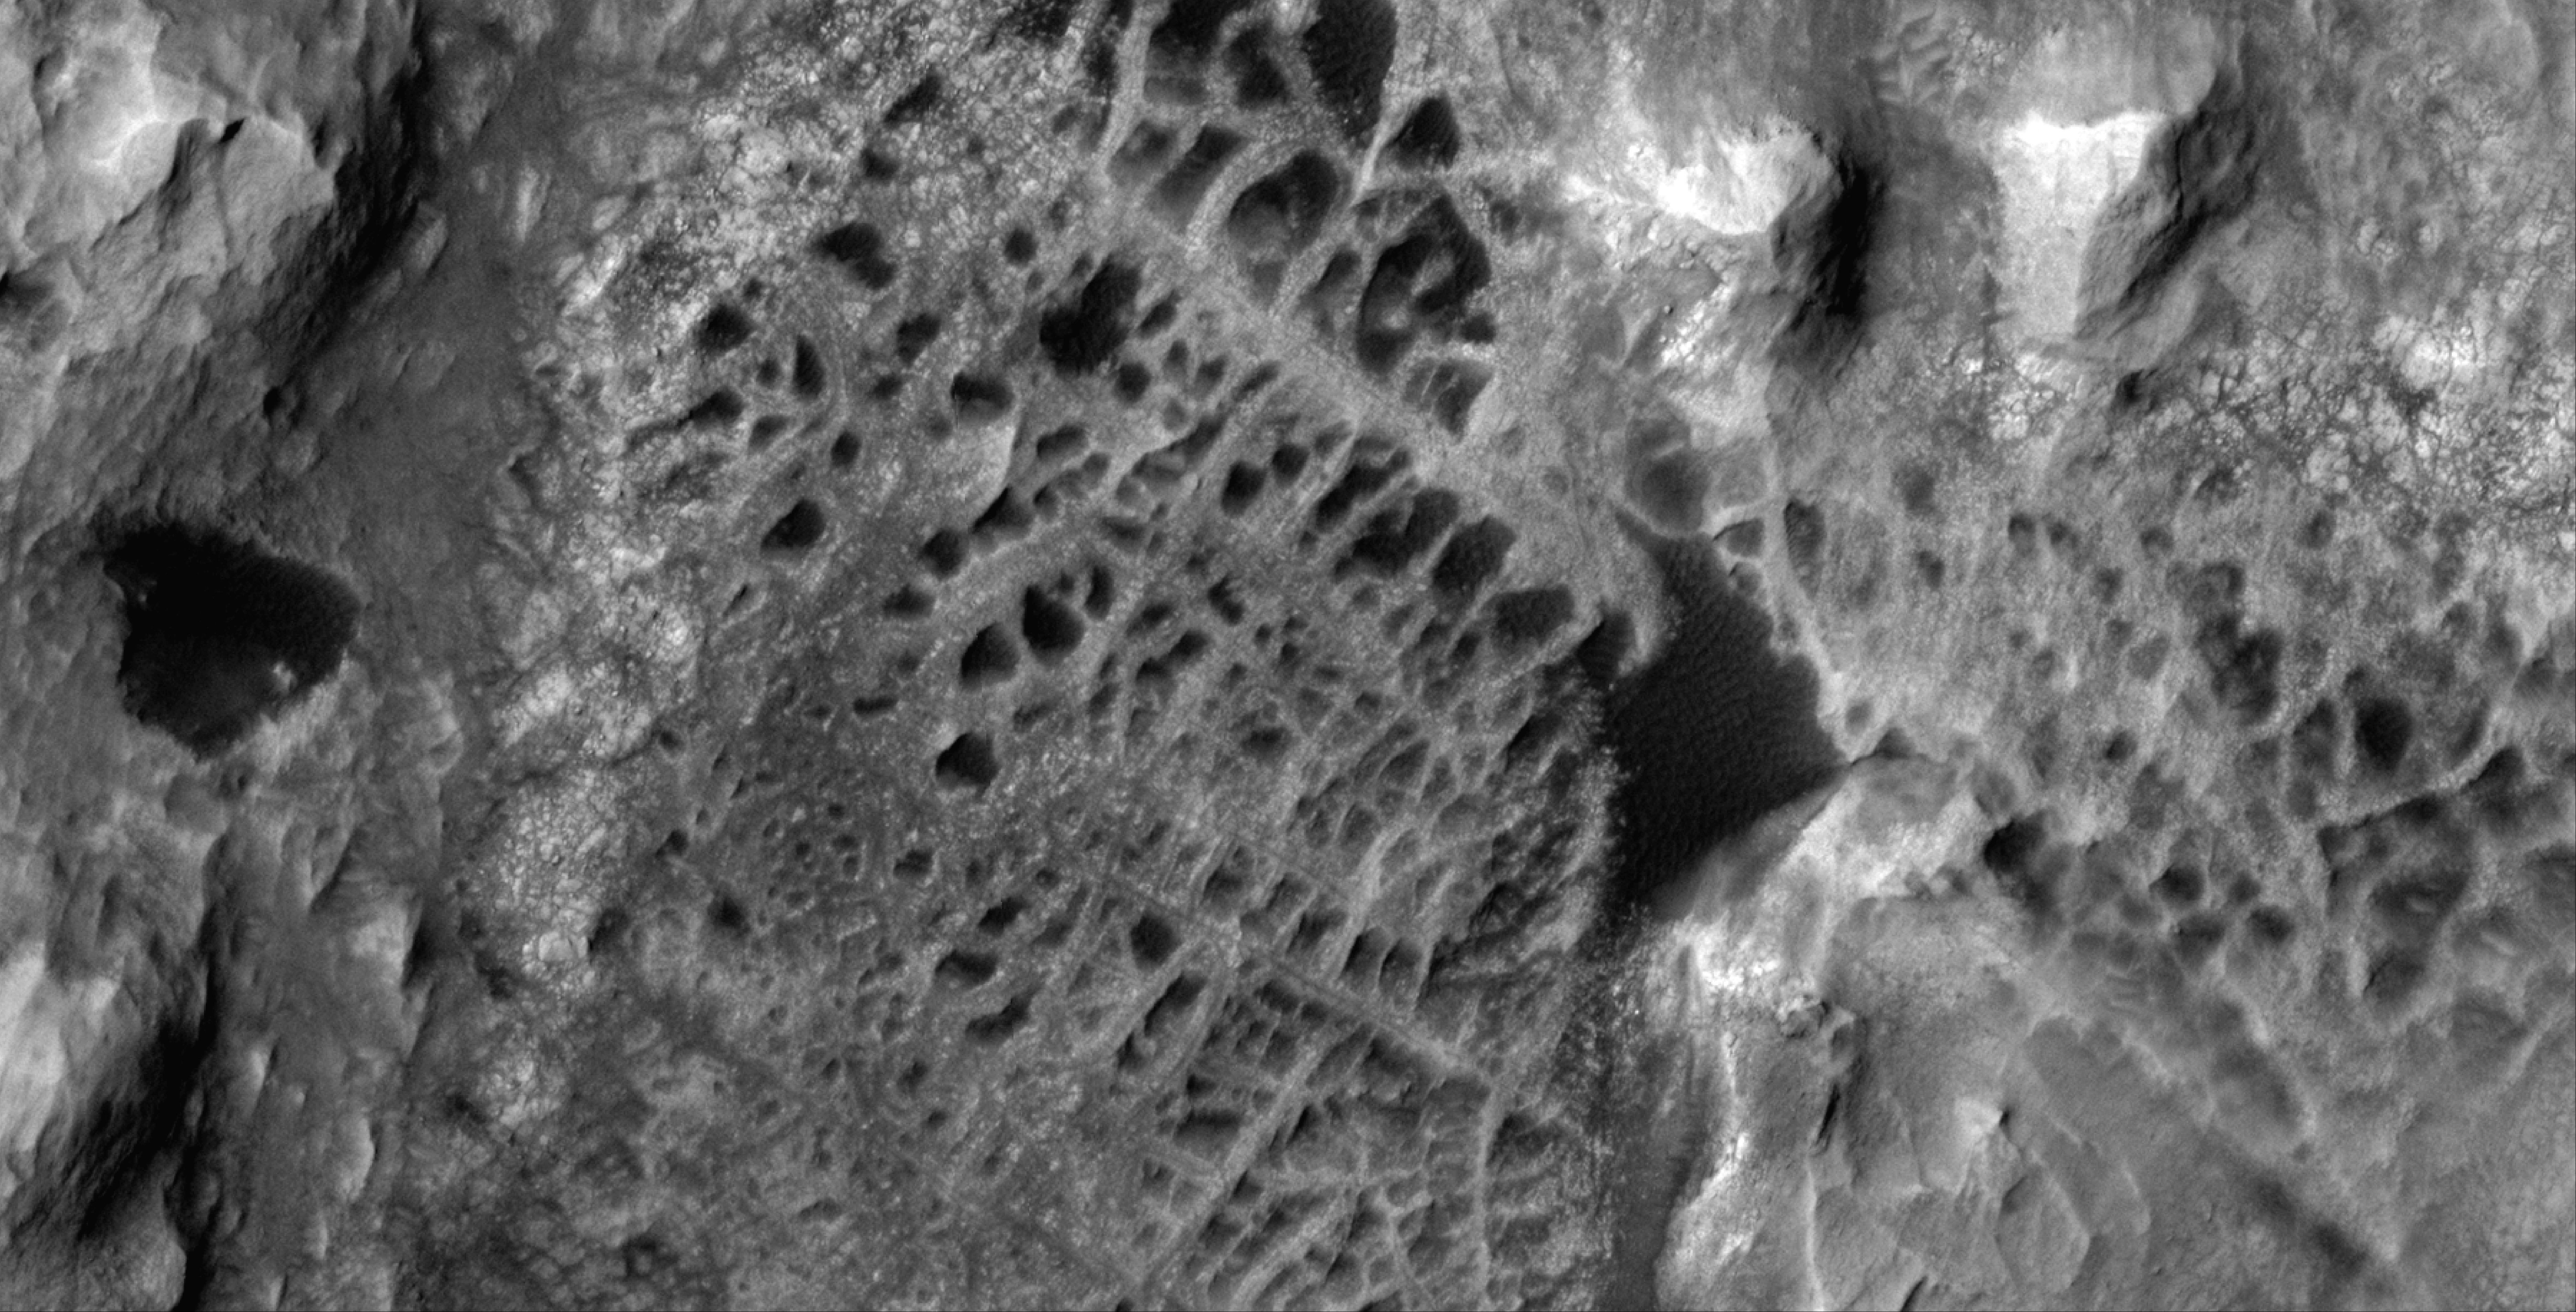

HiRISE Views Mount Sharp’s Boxwork

Scientists think that ancient groundwater formed this weblike pattern of ridges, called boxwork, that were captured by NASA’s Mars Reconnaissance Orbiter on Dec. 10, 2006. The agency’s Curiosity rover will study ridges similar to these up close in 2025.

Boxwork can form on Earth when groundwater flows through a web of rock fractures underground. Minerals carried by the water can coat the cracks and be deposited within the rock nearby. Eons later, if the rock erodes away, the minerals filling the cracks or the hardened rock leave a weblike pattern of ridges exposed. In the area captured by HiRISE, dark sand filled the spaces between these ridges, making them stand out more dramatically in the black-and-white image.

The Martian boxwork Curiosity is headed toward formed in the foothills of lower Mount Sharp, a 3-mile-tall (5-kilometer-tall) mountain the rover has been ascending since 2014. Mount Sharp’s boxwork structures stand apart from those on Earth, both because they formed as water was disappearing from Mars and because they’re so extensive, running as long as 6 to 12 miles (10 to 20 kilometers).

Scientists are eager to study them up close because minerals in the Martian boxwork crystallized underground, where it would have been warmer, with liquid flowing through. The rover’s science team will study whether microbes could have survived in that ancient environment.

Figure A shows the same image with a scale bar.

Curiosity was built by NASA’s Jet Propulsion Laboratory, which is managed by Caltech in Pasadena, California. JPL leads the mission on behalf of NASA’s Science Mission Directorate in Washington.

The University of Arizona, in Tucson, operates HiRISE, which was built by Ball Aerospace & Technologies Corp., in Boulder, Colorado. JPL manages the Mars Reconnaissance Orbiter Project for NASA’s Science Mission Directorate in Washington.

Credit: NASA/JPL-Caltech/University of Arizona